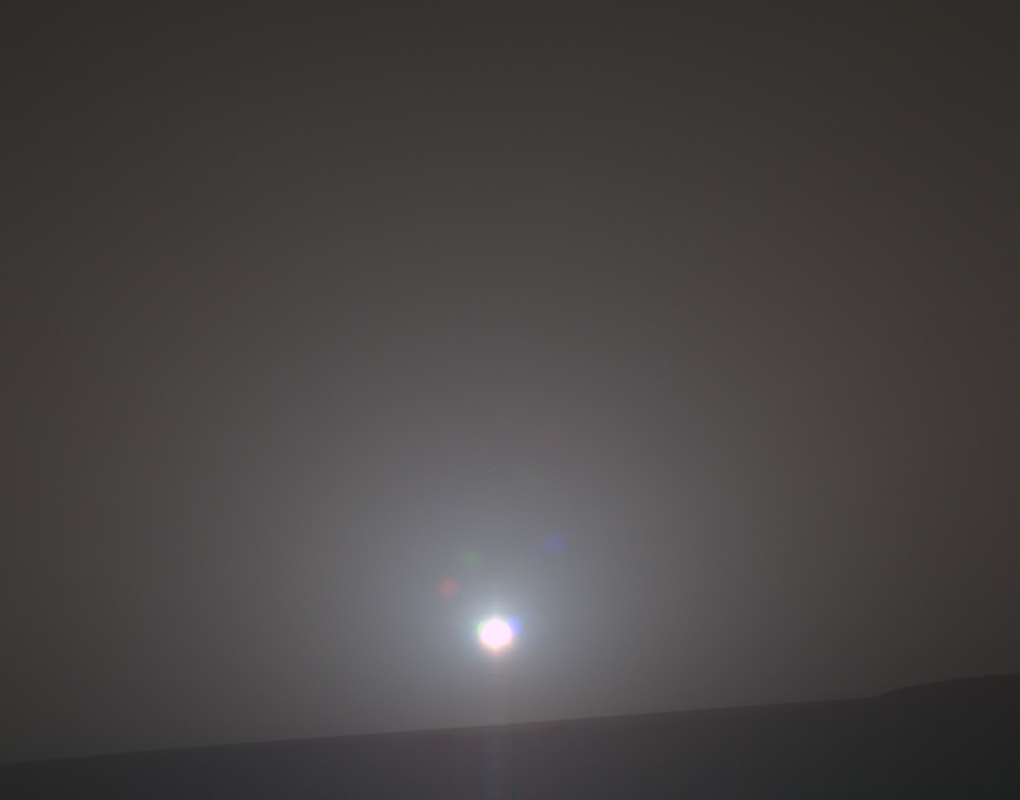

New Day for Longest-Working Mars Rover

NASA’s Mars Exploration Rover Opportunity recorded the dawn of the rover’s 4,999th Martian day, or sol, with its Panoramic Camera (Pancam) on Feb. 15, 2018, yielding this processed, approximately true-color scene.

The view looks across Endeavour Crater, which is about 14 miles (22 kilometers) in diameter, from the inner slope of the crater’s western rim. Opportunity has driven a little over 28.02 miles (45.1 kilometers) since it landed in the Meridiani Planum region of Mars in January, 2004, for what was planned as a 90-sol mission. A sol lasts about 40 minutes longer than an Earth day.

This view combines three separate Pancam exposures taken through filters centered on wavelengths of 601 microns (red), 535 microns (green) and 482 microns (blue). It was processed at Texas A&M University to correct for some of the oversaturation and glare, though it still includes some artifacts from pointing a camera with a dusty lens at the Sun. The processing includes radiometric correction, interpolation to fill in gaps in the data caused by saturation due to Sun’s brightness, and warping the red and blue images to undo the effects of time passing between each of the exposures through different filters.

NASA’s Jet Propulsion Laboratory, a division of the California Institute of Technology in Pasadena, manages the Mars Exploration Rover Project for NASA’s Science Mission Directorate, Washington.

Credit: NASA/JPL-Caltech/Cornell/Arizona State Univ./Texas A&M